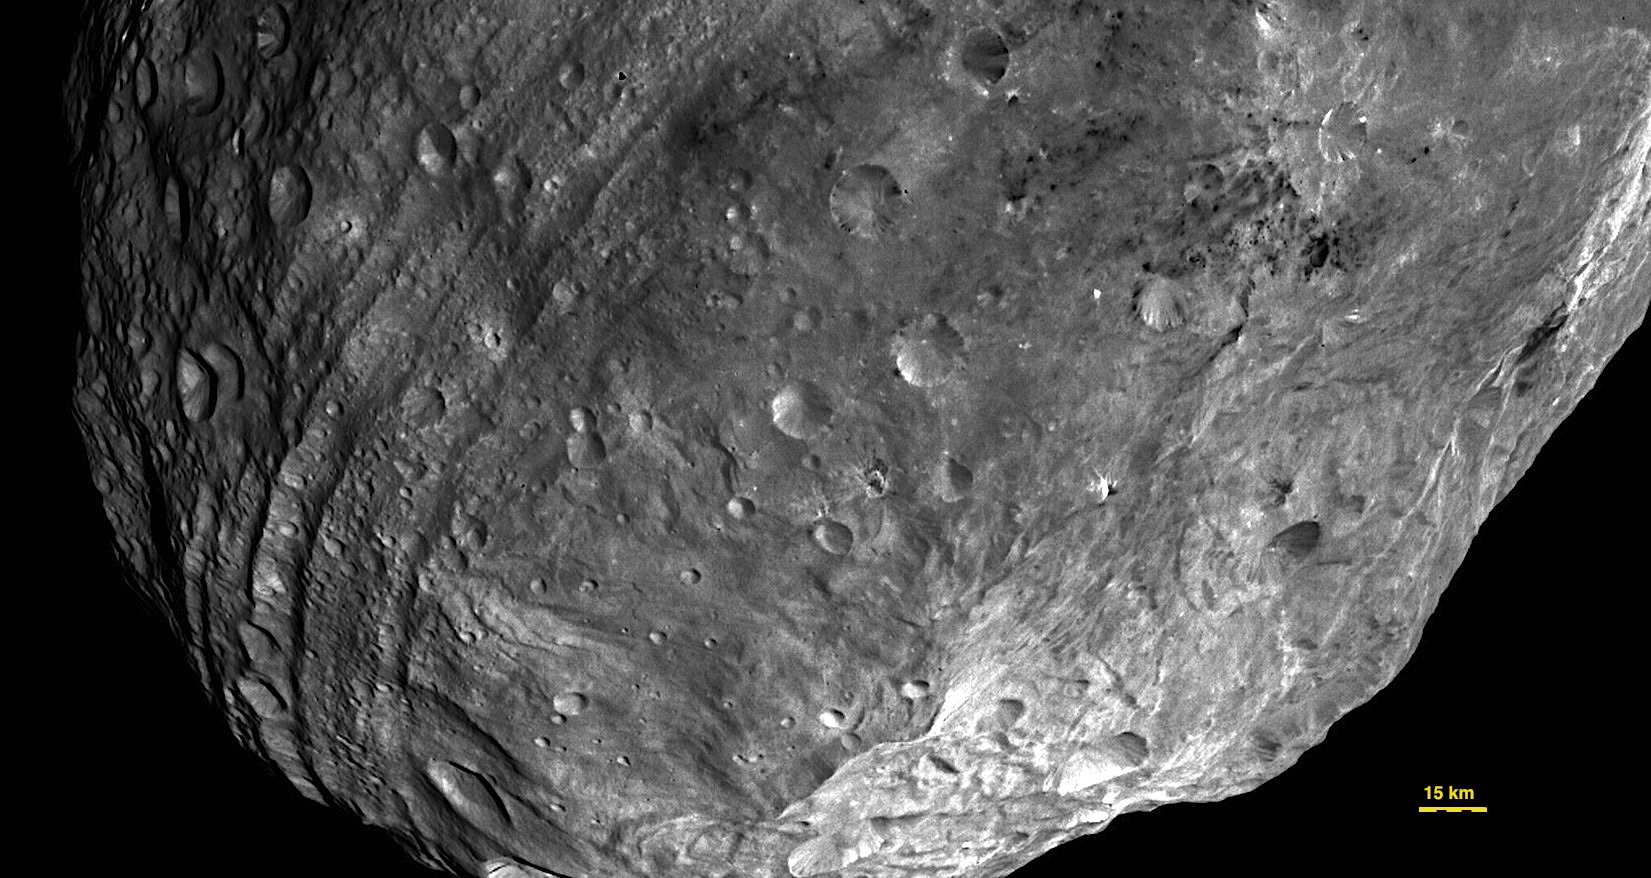

Close-up View of Vesta’s South Pole Region

In this image, obtained by Dawn’s framing camera, a peak at Vesta’s south pole is seen at the lower right. The grooves in the equatorial region are about six miles wide (10 kilometers). The image was taken on July 24, 2011, from a distance of about 3,200 miles (5,200 kilometers). The Dawn mission to Vesta and Ceres is managed by NASA’s Jet Propulsion Laboratory, Pasadena, Calif., for NASA’s Science Mission Directorate, Washington, D.C. It is a project of the Discovery Program, managed by NASA’s Marshall Space Flight Center, Huntsville, Ala. UCLA is responsible for overall Dawn mission science. Orbital Sciences Corporation of Dulles, Va., designed and built the Dawn spacecraft.

The framing cameras have been developed and built under the leadership of the Max Planck Institute for Solar System Research, Katlenburg-Lindau, Germany, with significant contributions by the German Aerospace Center (DLR) Institute of Planetary Research, Berlin; and in coordination with the Institute of Computer and Communication Network Engineering, Braunschweig, Germany. The framing camera project is funded by NASA, the Max Planck Society and DLR.

Credit: NASA/JPL-Caltech/UCLA/MPS/DLR/IDA